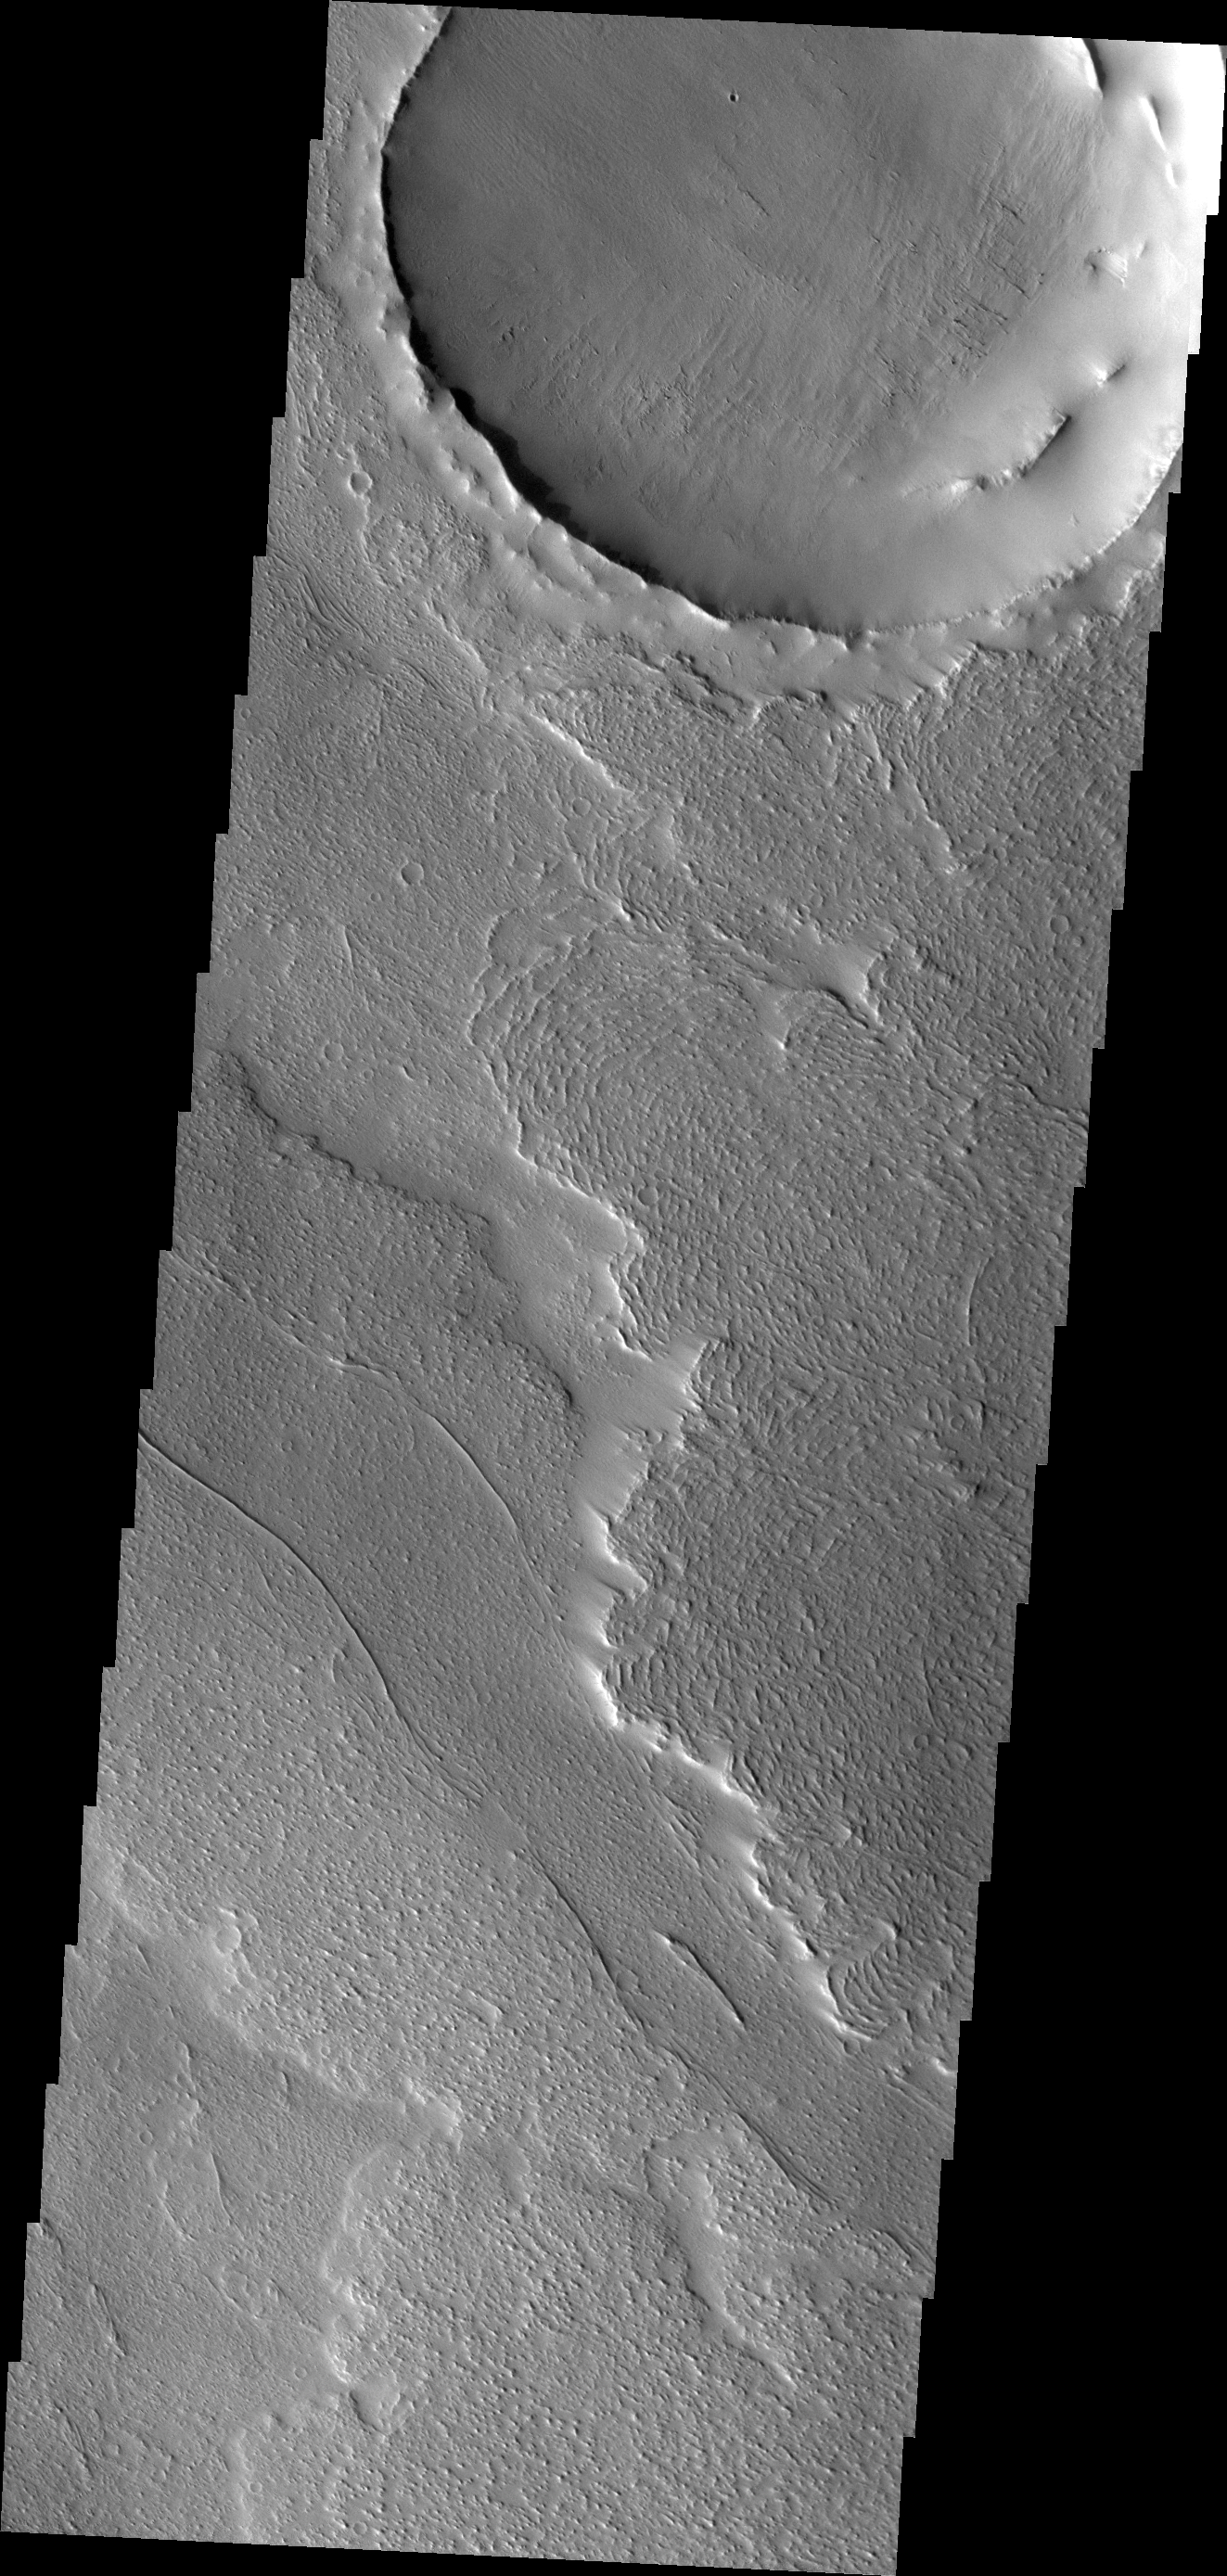

Lava Flows

The lava flows in today’s VIS image are located on the northeastern margin of Daedalia Planum. Wind deposits are visible in the lee of the flow fronts.

Credit: NASA/JPL/ASU